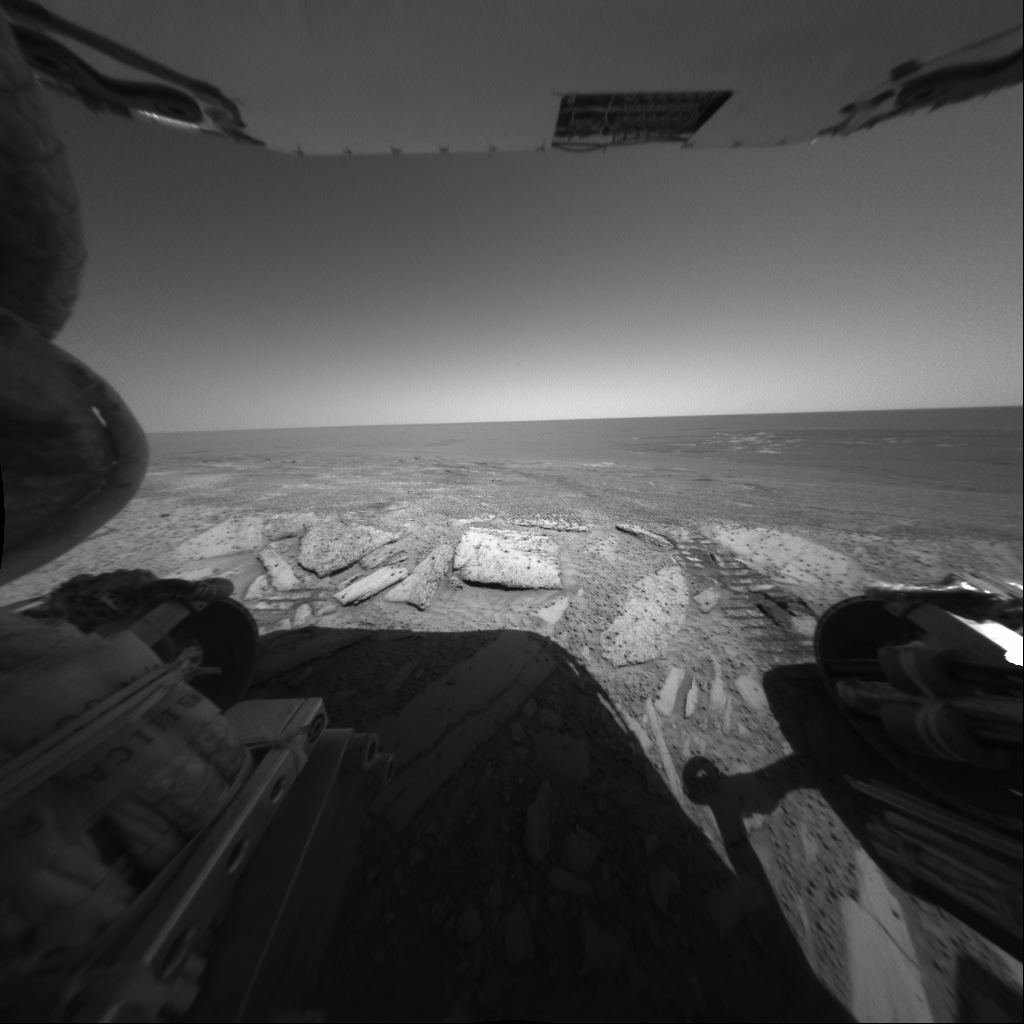

Preparing to Dip

NASA’s Mars Exploration Rover Opportunity looks back out at the plains of Meridiani Planum from the rover’s first dip inside the rim of “Endurance Crater.” Opportunity’s rear hazard-avoidance camera took this picture during the rover’s 133rd martian day, or sol, on June 8, 2004.

Credit: NASA/JPL